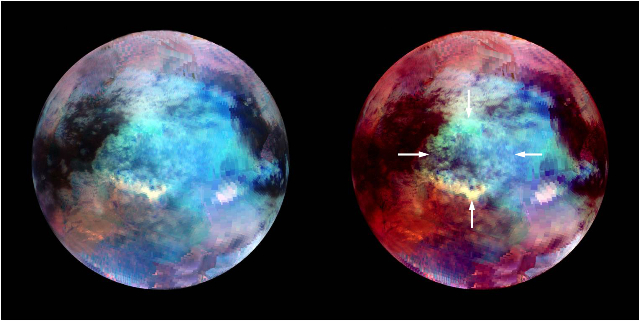

Circular Feature at Xanadu, Titan

NASA’s Cassini spacecraft obtained these false-color images of a circular feature in a region known as Xanadu on Saturn’s moon Titan. The images, obtained by Cassini’s visual and infrared mapping spectrometer, show Titan in infrared wavelengths of radiation.

The cause of this circular feature has been the subject of debate, but a group of Cassini scientists think a small asteroid or a comet could have caused an impact that excavated an enormous crater. There is very little topographical relief within the circular feature. Its center is slightly lower than the surrounding terrain, but there is otherwise noobvious evidence of the original crater’s topography. A group of Cassini scientists argue that the circular feature seen in the infrared is basically a palimpsest, an object that has been altered but still bear traces of its earlier form. That is, these scientists argue, marks appear to show where the crater formed and where the ejected material was thrown, but the crater is so old that its walls and ejected material have eroded and viscously relaxed over time.

The image was obtained by the visual and infrared mapping spectrometer on April 30, 2006.

The image is centered at 10 degrees south latitude and 120 degrees west longitude. The VIMS team assigned the 1.6 micron wavelength of radiation a blue color, 2.0 microns a green color and around 5 microns a red color. The image on the right was heavily processed to bring out detail on the circular feature, with its outer edge indicated by whitearrows.

The Cassini-Huygens mission is a cooperative project of NASA, the European Space Agency and the Italian Space Agency (ASI). NASA’s Jet Propulsion Laboratory in Pasadena, Calif., manages the mission for NASA’s Science Mission Directorate at the agency’s headquarters in Washington. The Cassini orbiter was designed, developed and assembled at JPL. The visual and infrared mapping spectrometer was built by JPL, with a major contribution by ASI. The visual and infrared mapping spectrometer science team is based at the University of Arizona, Tucson. JPL is a division of the California Institute of Technology in Pasadena.

Credit: NASA/JPL-Caltech/University of Arizona